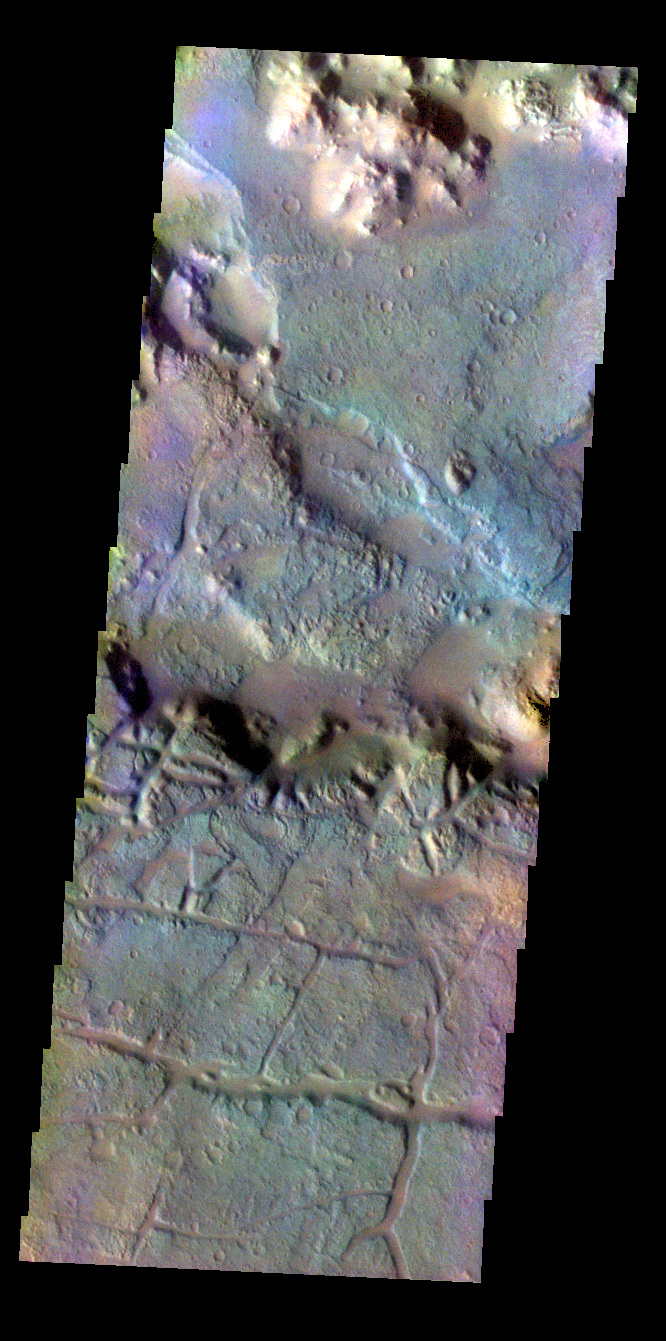

Morava Valles – False Color

The THEMIS VIS camera contains 5 filters. The data from different filters can be combined in multiple ways to create a false color image. These false color images may reveal subtle variations of the surface not easily identified in a single band image. Today’s false color image shows the region at the start of Morava Valles in Margaritifer Terra.

Credit: NASA/JPL-Caltech/ASU